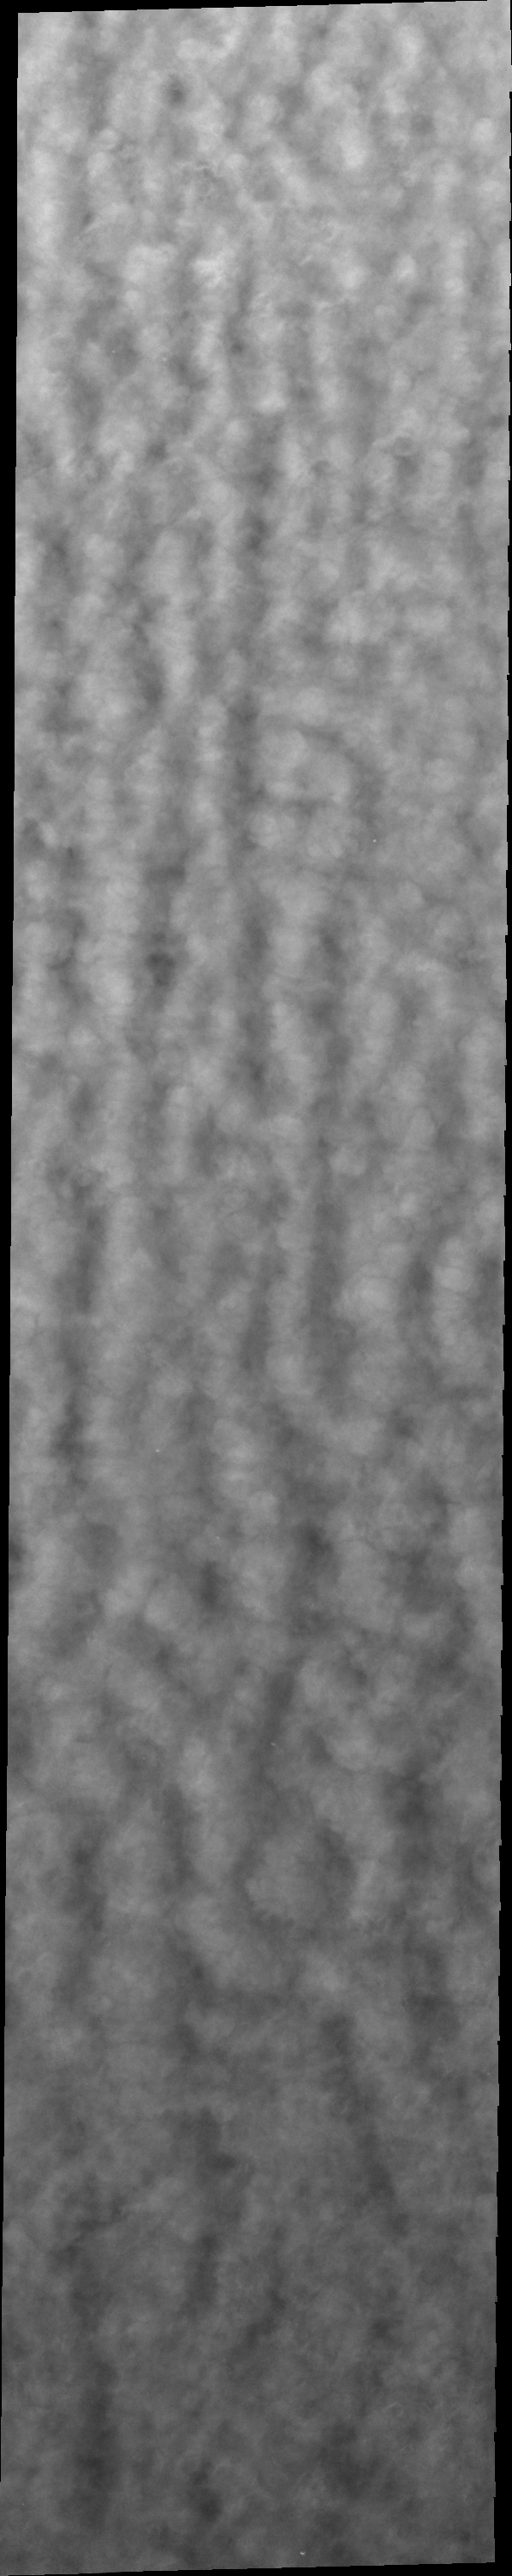

More Clouds

The clouds in today’s image are at a lower latitude than the previous polar cloud image. This shows that the seasonal change in weather is not constrained to just the polar region.

Credit: NASA/JPL/ASU